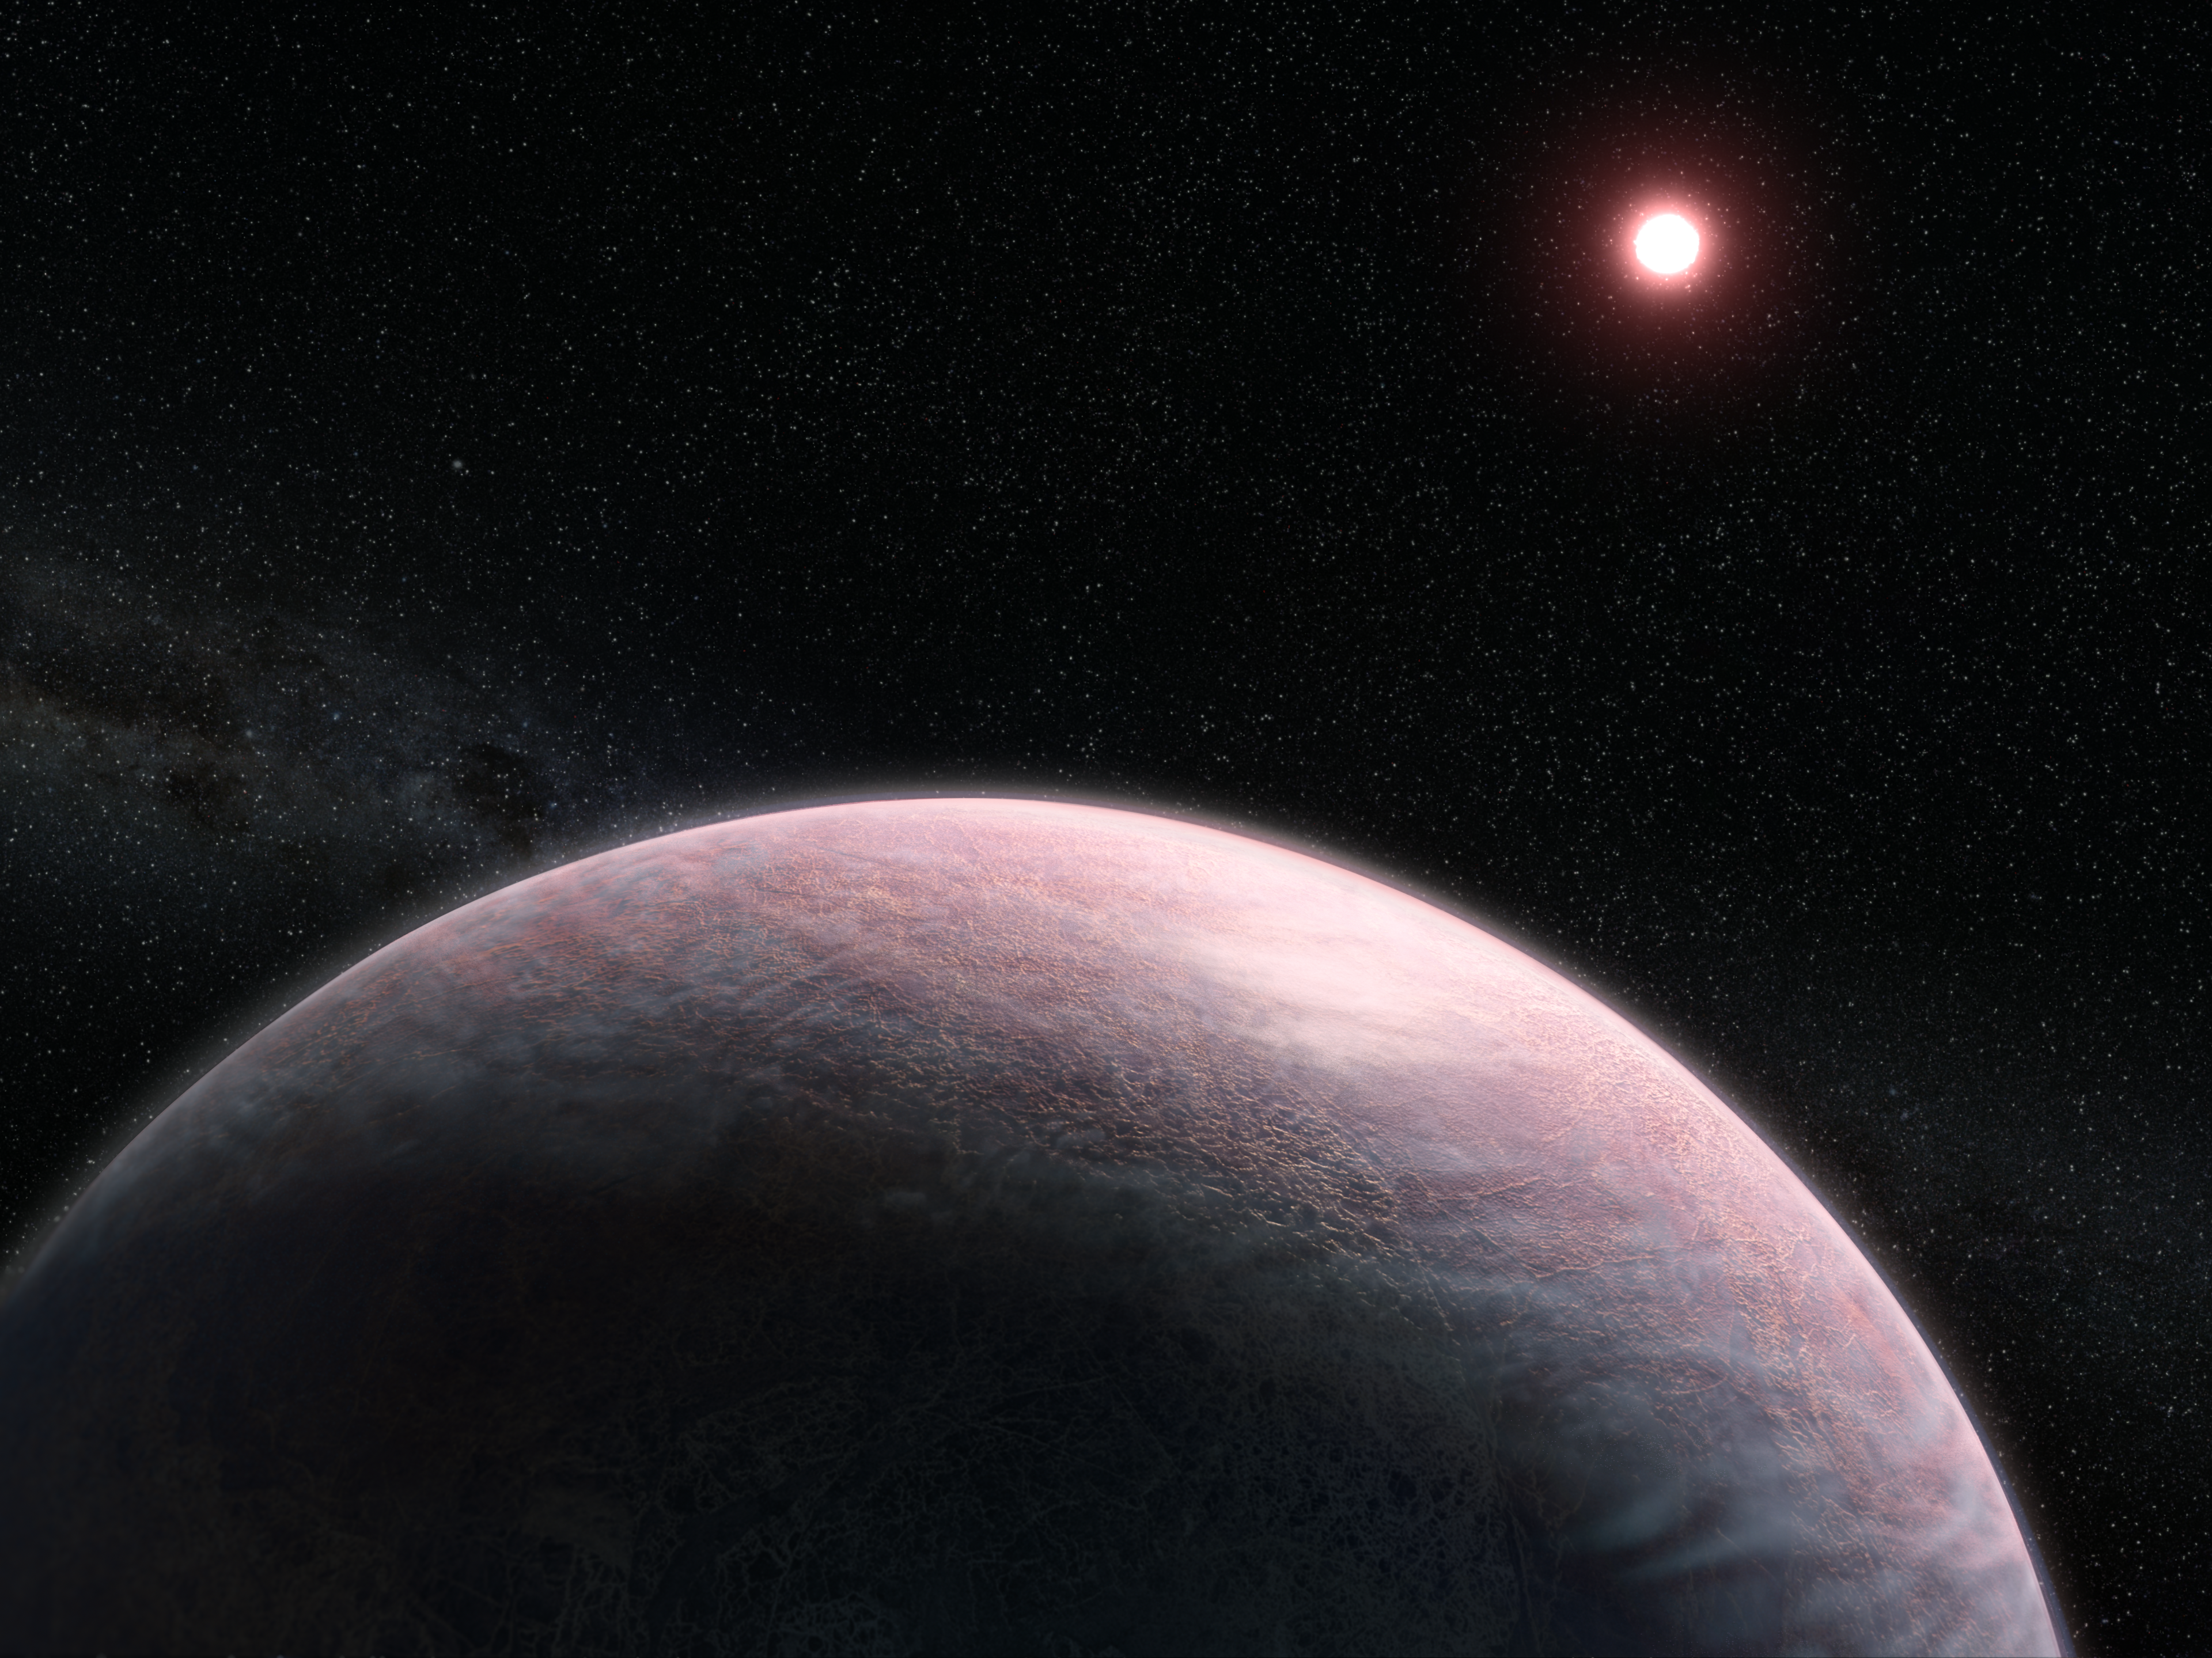

Cloudy Exoplanet (Illustration)

This artist’s impression shows a rocky exoplanet with a wispy, cloudy atmosphere orbiting a red dwarf star. Astronomers have identified a new method that could allow Webb to detect an exoplanet’s atmosphere in just a few hours of observing time.

Credit: Image: NASA, ESA, Leah Hustak (STScI), Joseph Olmsted (STScI)